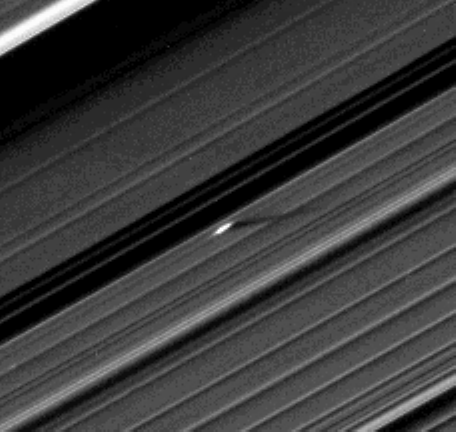

Giant Propeller in A Ring

Annotated Image

An unusually large propeller feature is detected just beyond the Encke Gap in this Cassini image of Saturn’s outer A ring taken a couple days after the planet’s August 2009 equinox.

The unique geometry of equinox has thrown into relief small moonlets within the rings and the structures they create around them. Propeller-like features, a few kilometers long, centered on and created by the action of small embedded moonlets only about 100 meters across, were discovered early in the mission (see PIA07792 and PIA07790). These previous findings constituted the first recognition of the presence in Saturn’s rings of bodies bigger than the largest ring particles (about 10 meters, or 30 feet, across) but smaller than the 8-kilometer-wide (5-mile-wide) ring moon, Daphnis, in the outer A ring.

From the 350-kilometer (220-mile) length of the shadow cast by this 130-kilometer-long (80-mile-long) propeller, the heights of these features above the ring plane have been measured to reach about 200 meters (650 feet), indicating the moonlet responsible for the propeller in this image is likely to be 400 meters (1,300 feet) across. (A second version of the image, cropped and zoomed-in by a factor of two, has also been included.)

A previously released early-equinox image also had revealed a moonlet in the outer B ring about 400 meters (1,300 feet) across (see PIA11665).

Cassini scientists have tracked several individual propeller moons embedded in Saturn’s A ring over several years. The A ring is the outermost of Saturn’s main rings. Imaging scientists nicknamed the propeller shown here “Earhart” after the American aviatrix Amelia Earhart. See PIA12790 for an earlier view of this propeller.

It has since become a growing realization resulting from Cassini’s exploration of Saturn that the objects forming Saturn’s rings very likely span the full spectrum of sizes, from the smallest dust-sized ring particles to the ring-moons like Daphnis and 29-kilometer-wide (18-mile-wide) Pan — a significant advance in divining the origin of Saturn’s rings.

The novel illumination geometry that accompanies equinox lowers the sun’s angle to the ring plane, significantly darkens the rings, and causes out-of-plane structures to cast long shadows across the rings. (The rings have been brightened in this image to enhance visibility.) These scenes are possible only during the few months before and after Saturn’s equinox which occurs only once in about 15 Earth years.

This view looks toward the northern side of the rings from about 20 degrees above the ring plane.

The image was taken in visible light with the Cassini spacecraft narrow-angle camera on Aug. 13, 2009. The view was acquired at a distance of approximately 1.2 million kilometers (746,000 miles) from Saturn and at a sun-Saturn-spacecraft, or phase, angle of 87 degrees. Image scale is 7 kilometers (4 miles) per pixel.

The Cassini-Huygens mission is a cooperative project of NASA, the European Space Agency and the Italian Space Agency. The Jet Propulsion Laboratory, a division of the California Institute of Technology in Pasadena, manages the mission for NASA’s Science Mission Directorate, Washington, D.C. The Cassini orbiter and its two onboard cameras were designed, developed and assembled at JPL. The imaging operations center is based at the Space Science Institute in Boulder, Colo.

Credit: NASA/JPL/Space Science Institute